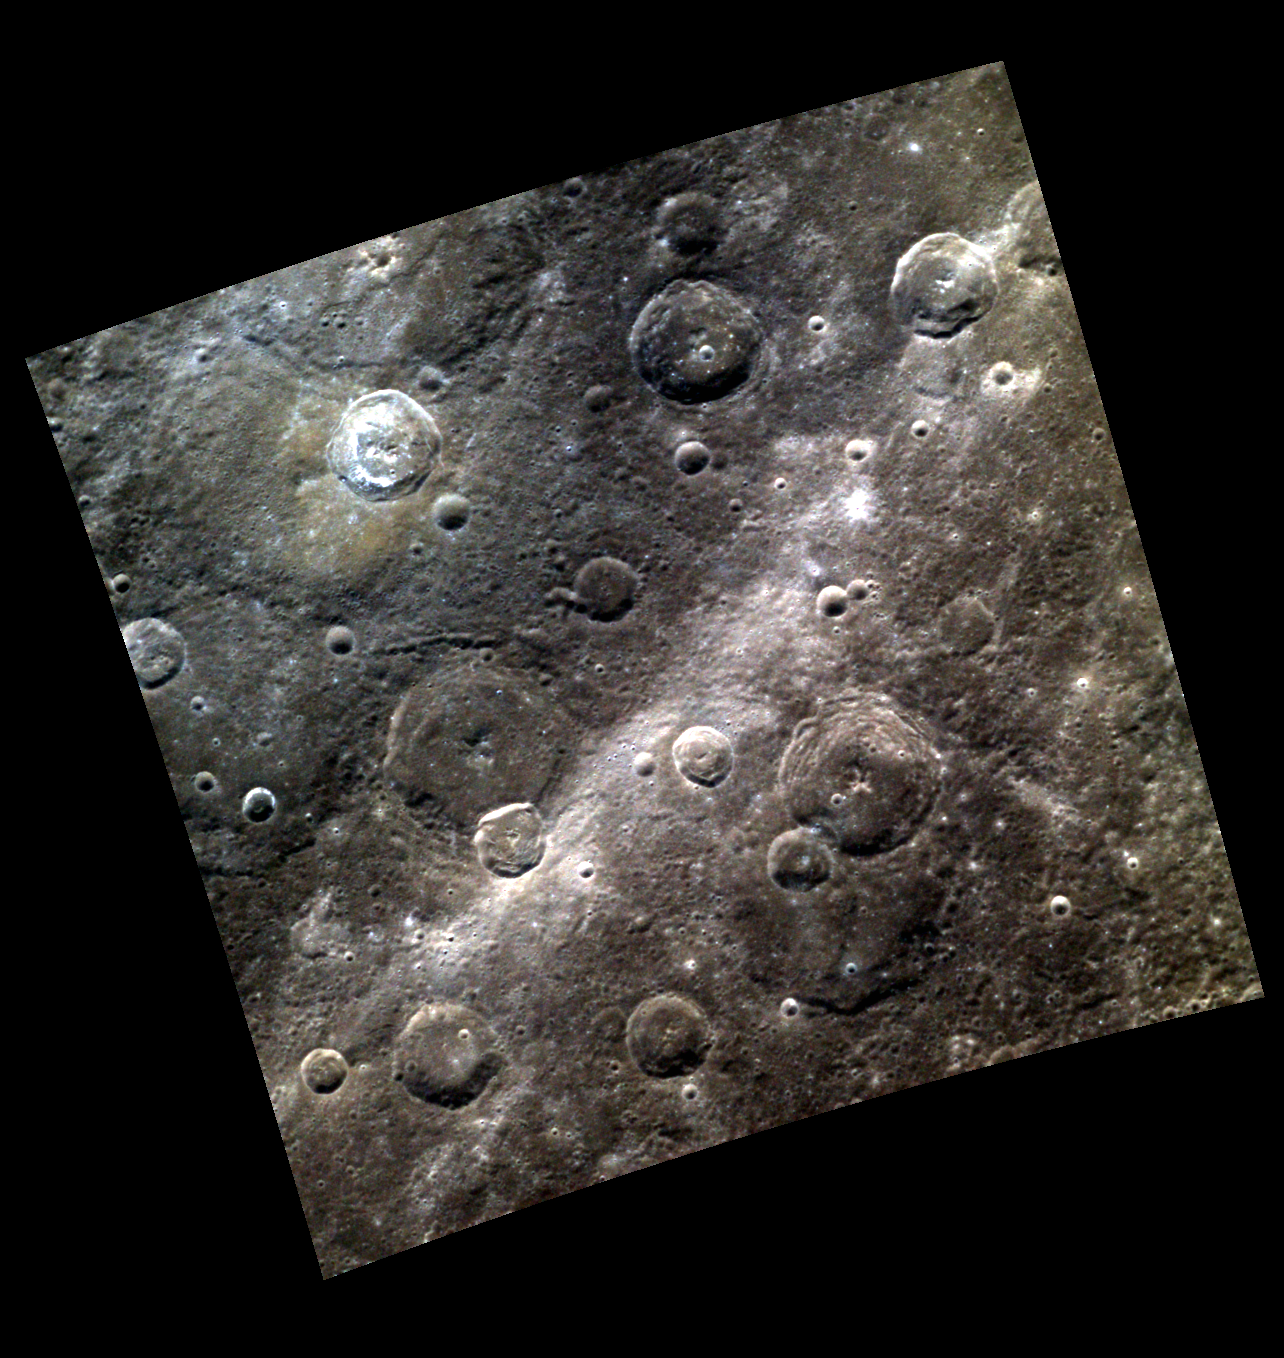

Rays a Long Way from Home

Today’s color image, which is similar to this monochrome view, contains part of the crater Soseki in the northwest. A scarp cuts through craters in the right side of the image, though it does not stand out in this high-Sun view. The bright band crossing from upper right to lower left is a ray from the crater Hokusai which is located far away to the northeast. Hokusai’s rays overprint older craters and cover a large portion of the planet.

This image was acquired as a high-resolution targeted color observation. Targeted color observations are images of a small area on Mercury’s surface at resolutions higher than the 1-kilometer/pixel 8-color base map. During MESSENGER’s one-year primary mission, hundreds of targeted color observations were obtained. During MESSENGER’s extended mission, high-resolution targeted color observations are more rare, as the 3-color base map is covering Mercury’s northern hemisphere with the highest-resolution color images that are possible.

Date acquired: April 09, 2011
Image Mission Elapsed Time (MET): 210807763, 210807759, 210807755
Image ID: 108194, 108193, 108192
Instrument: Wide Angle Camera (WAC) of the Mercury Dual Imaging System (MDIS)
WAC filters: 9, 7, 6 (996, 748, 433 nanometers) in red, green, and blue
Center Latitude: 36.39°
Center Longitude: 323.5° E
Resolution: 302 meters/pixel
Scale: The bright-floor crater in the upper left is about 32 km in diameter (20 mi.)
Incidence Angle: 37.5°
Emission Angle: 11.2°
Phase Angle: 48.7°

The MESSENGER spacecraft is the first ever to orbit the planet Mercury, and the spacecraft’s seven scientific instruments and radio science investigation are unraveling the history and evolution of the Solar System’s innermost planet. Visit the Why Mercury? section of this website to learn more about the key science questions that the MESSENGER mission is addressing. During the one-year primary mission, MDIS acquired 88,746 images and extensive other data sets. MESSENGER is now in a year-long extended mission, during which plans call for the acquisition of more than 80,000 additional images to support MESSENGER’s science goals.

These images are from MESSENGER, a NASA Discovery mission to conduct the first orbital study of the innermost planet, Mercury. For information regarding the use of images, see the MESSENGER image use policy.

Credit: NASA/Johns Hopkins University Applied Physics Laboratory/Carnegie Institution of Washington